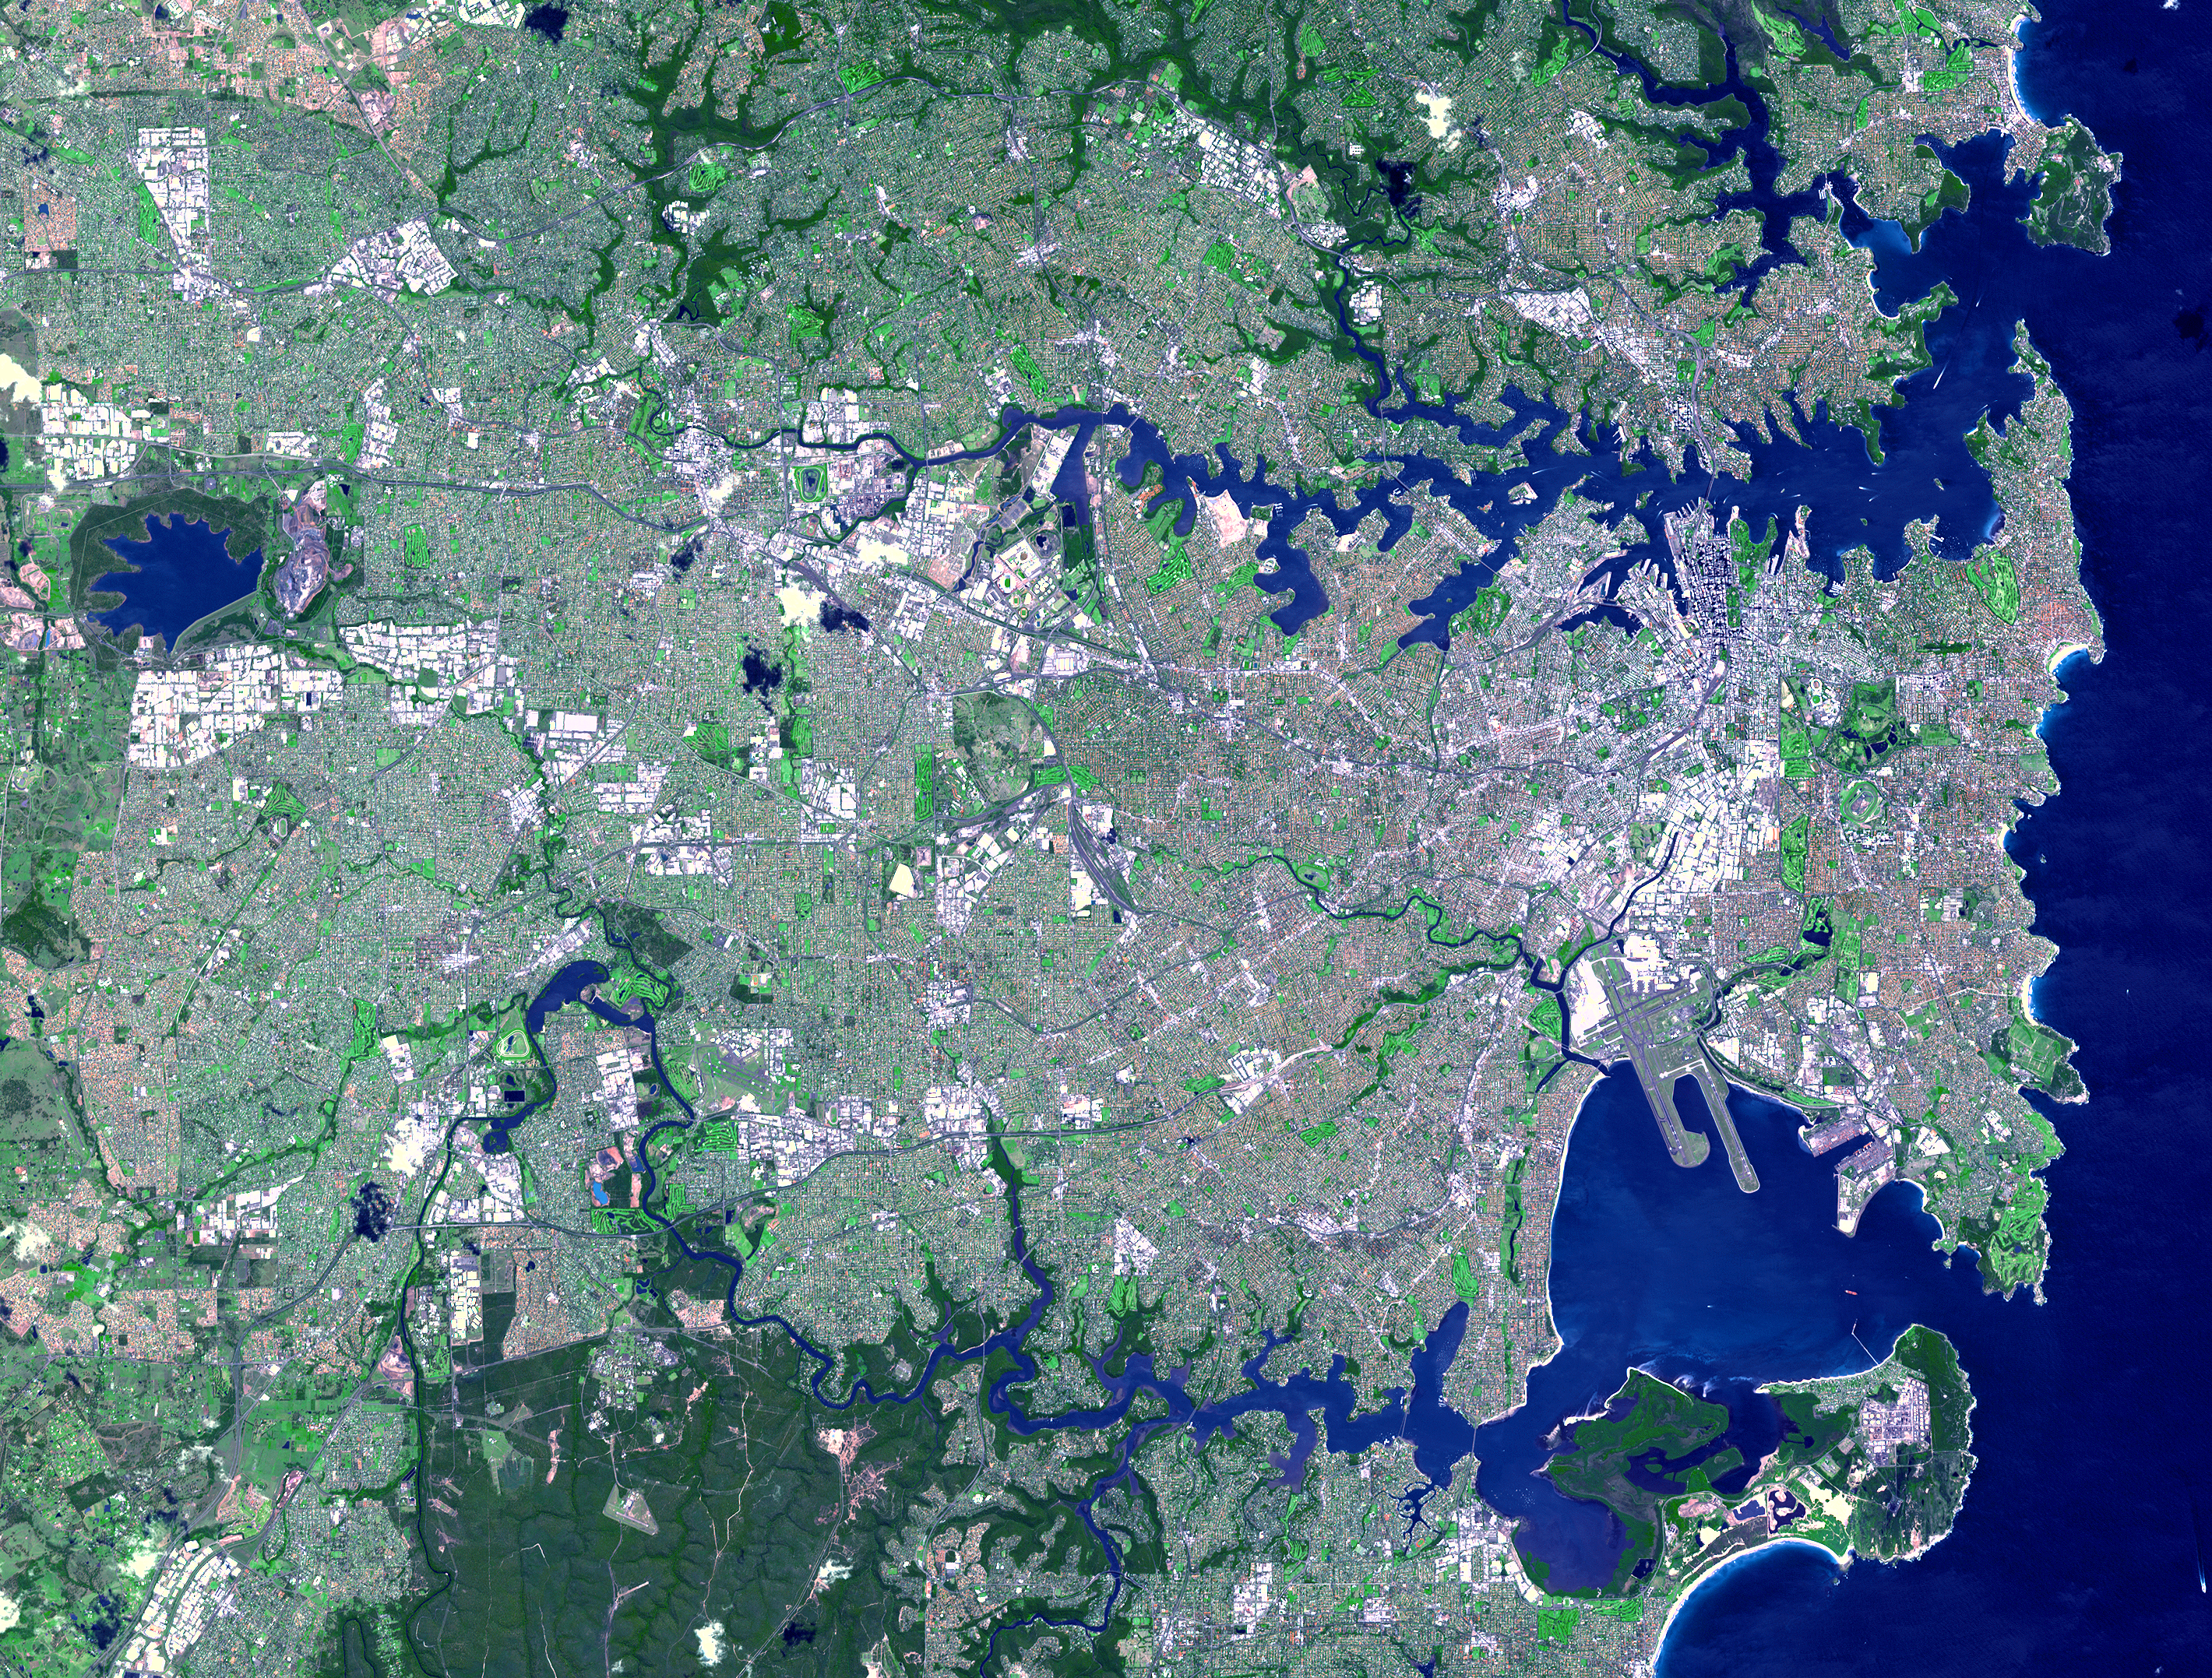

Sydney, Australia

This image was acquired on October 12, 2002 by the Advanced Spaceborne Thermal Emission and Reflection Radiometer (ASTER) on NASA’s Terra satellite. With its 14 spectral bands from the visible to the thermal infrared wavelength region, and its high spatial resolution of 15 to 90 meters (about 50 to 300 feet), ASTER will image Earth for the next 6 years to map and monitor the changing surface of our planet.

ASTER is one of five Earth-observing instruments launched December 18, 1999, on NASA’s Terra satellite. The instrument was built by Japan’s Ministry of Economy, Trade and Industry. A joint U.S./Japan science team is responsible for validation and calibration of the instrument and the data products. Dr. Anne Kahle at NASA’s Jet Propulsion Laboratory, Pasadena, California, is the U.S. Science team leader; Bjorn Eng of JPL is the project manager. ASTER is the only high resolution imaging sensor on Terra. The Terra mission is part of NASA’s Earth Science Enterprise, along-term research and technology program designed to examine Earth’s land, oceans, atmosphere, ice and life as a total integrated system.

The broad spectral coverage and high spectral resolution of ASTER will provide scientists in numerous disciplines with critical information for surface mapping, and monitoring dynamic conditions and temporal change. Example applications are: monitoring glacial advances and retreats; monitoring potentially active volcanoes; identifying crop stress; determining cloud morphology and physical properties; wetlands evaluation; thermal pollution monitoring; coral reef degradation; surface temperature mapping of soils and geology; and measuring surface heat balance.

Size: 42 x 32 km (25.1 x 19.2 miles)
Location: 33.7 deg. South lat., 151.4 deg. East long.
Orientation: North at top
Image Data: ASTER bands 1,2, and 3.
Original Data Resolution: 15 m
Date Acquired: October 12, 2001

Credit: NASA/GSFC/METI/ERSDAC/JAROS, and U.S./Japan ASTER Science Team